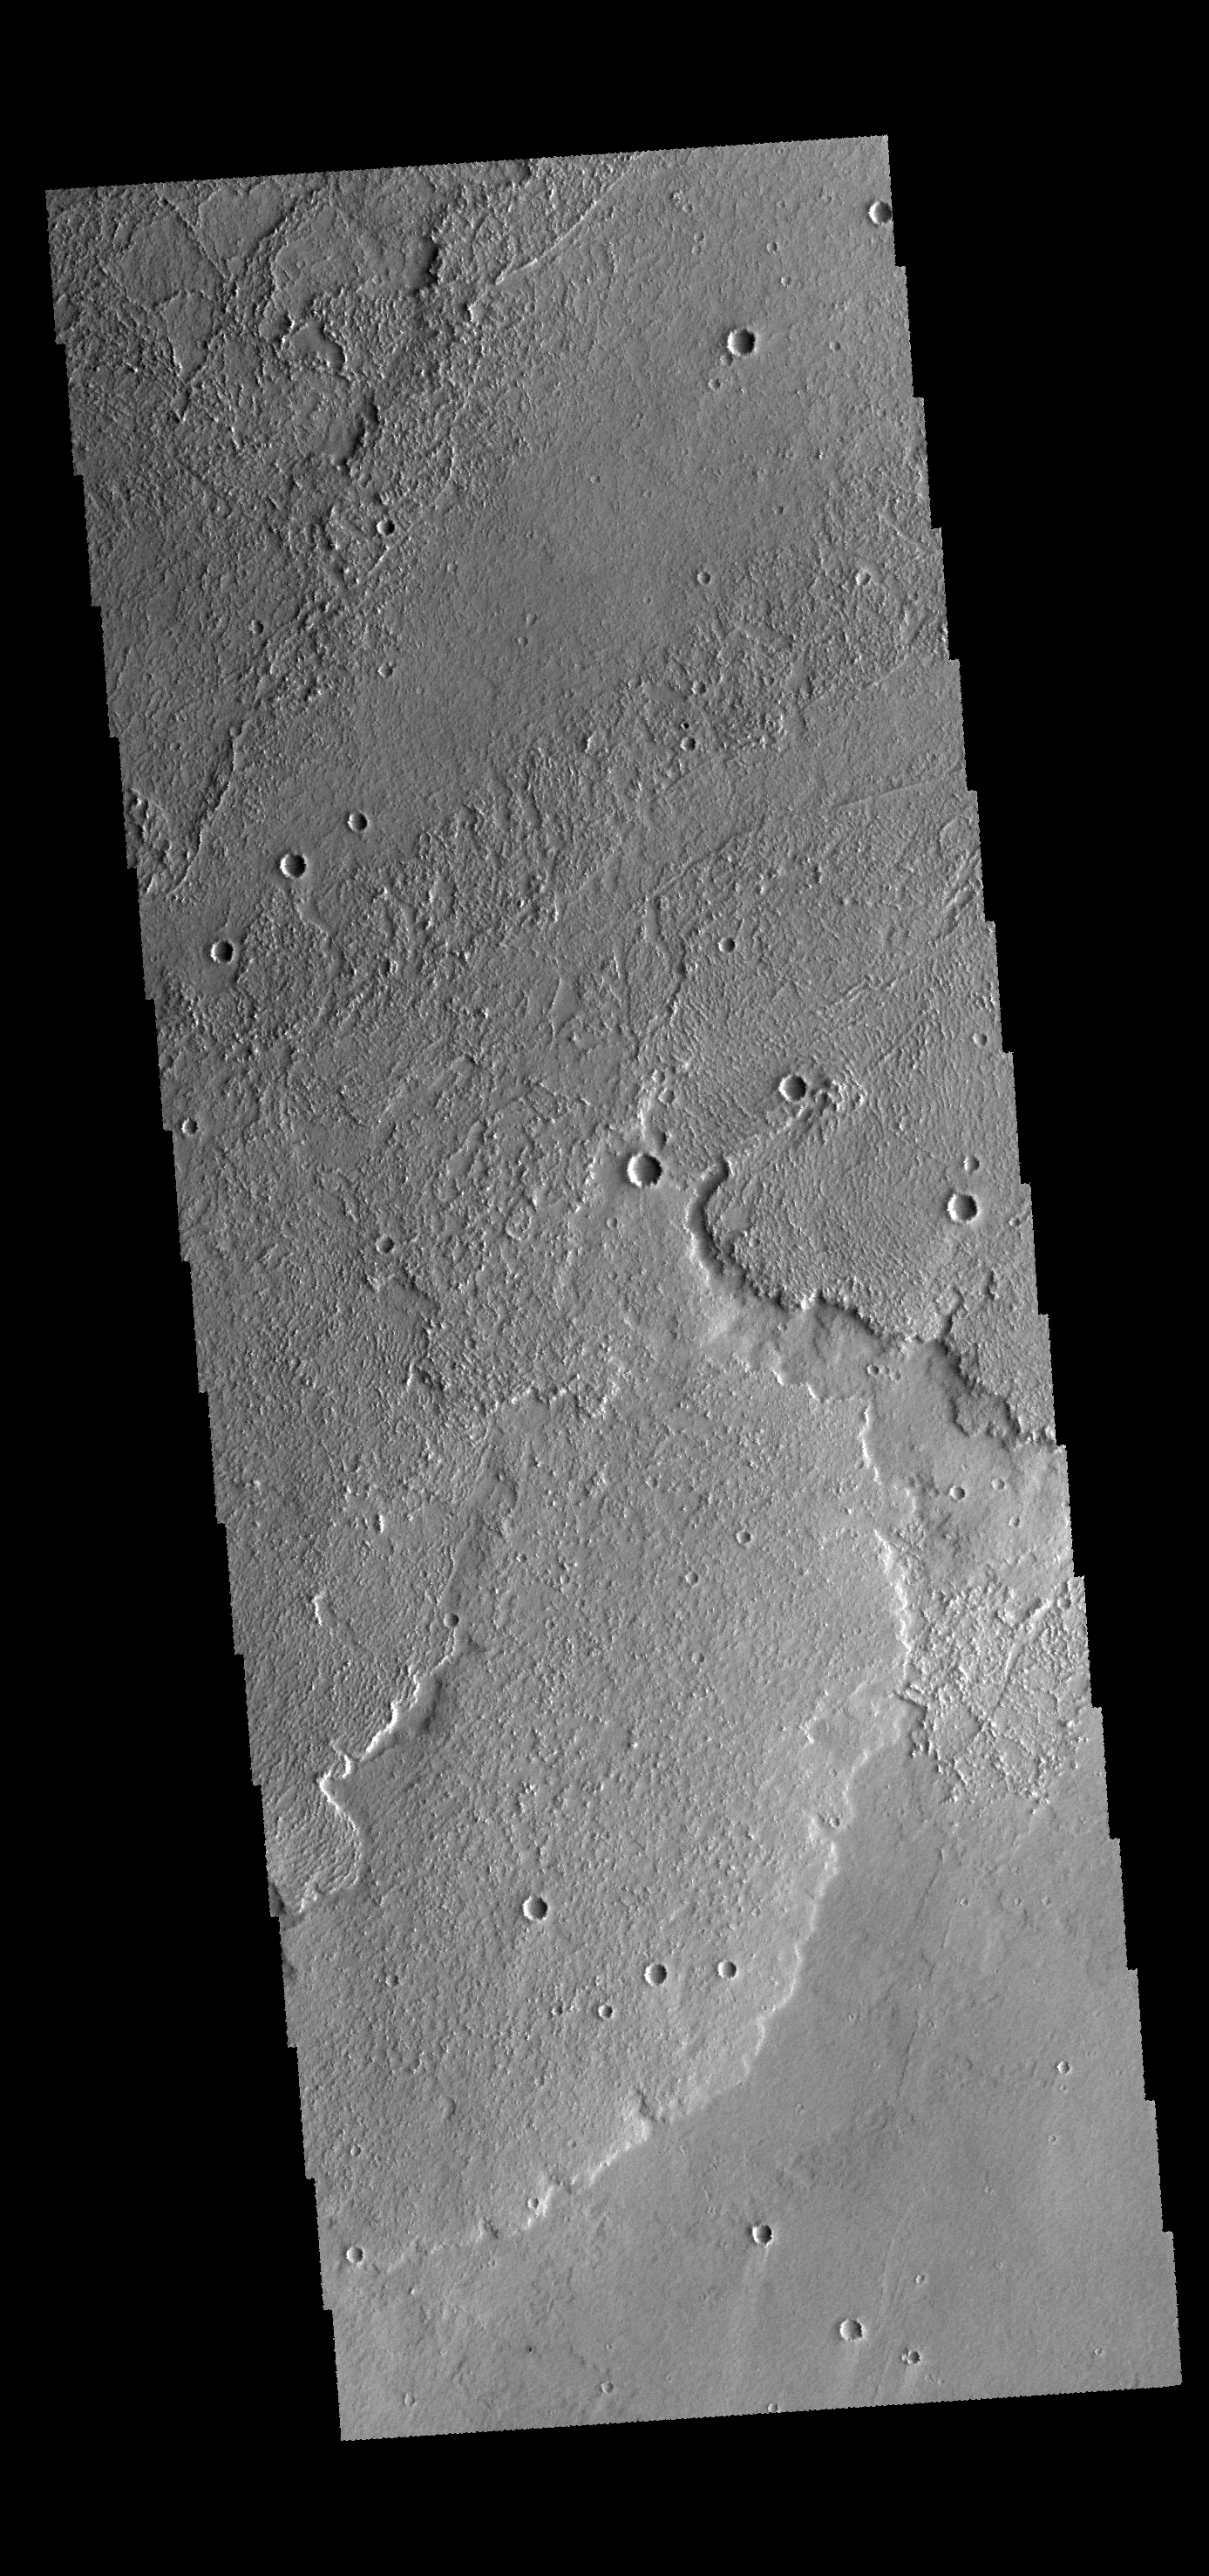

Daedalia Planum

This VIS image shows a small portion of Daedalia Planum, a huge region of volcanic flows south of Arsia Mons.

Credit: NASA/JPL-Caltech/ASU